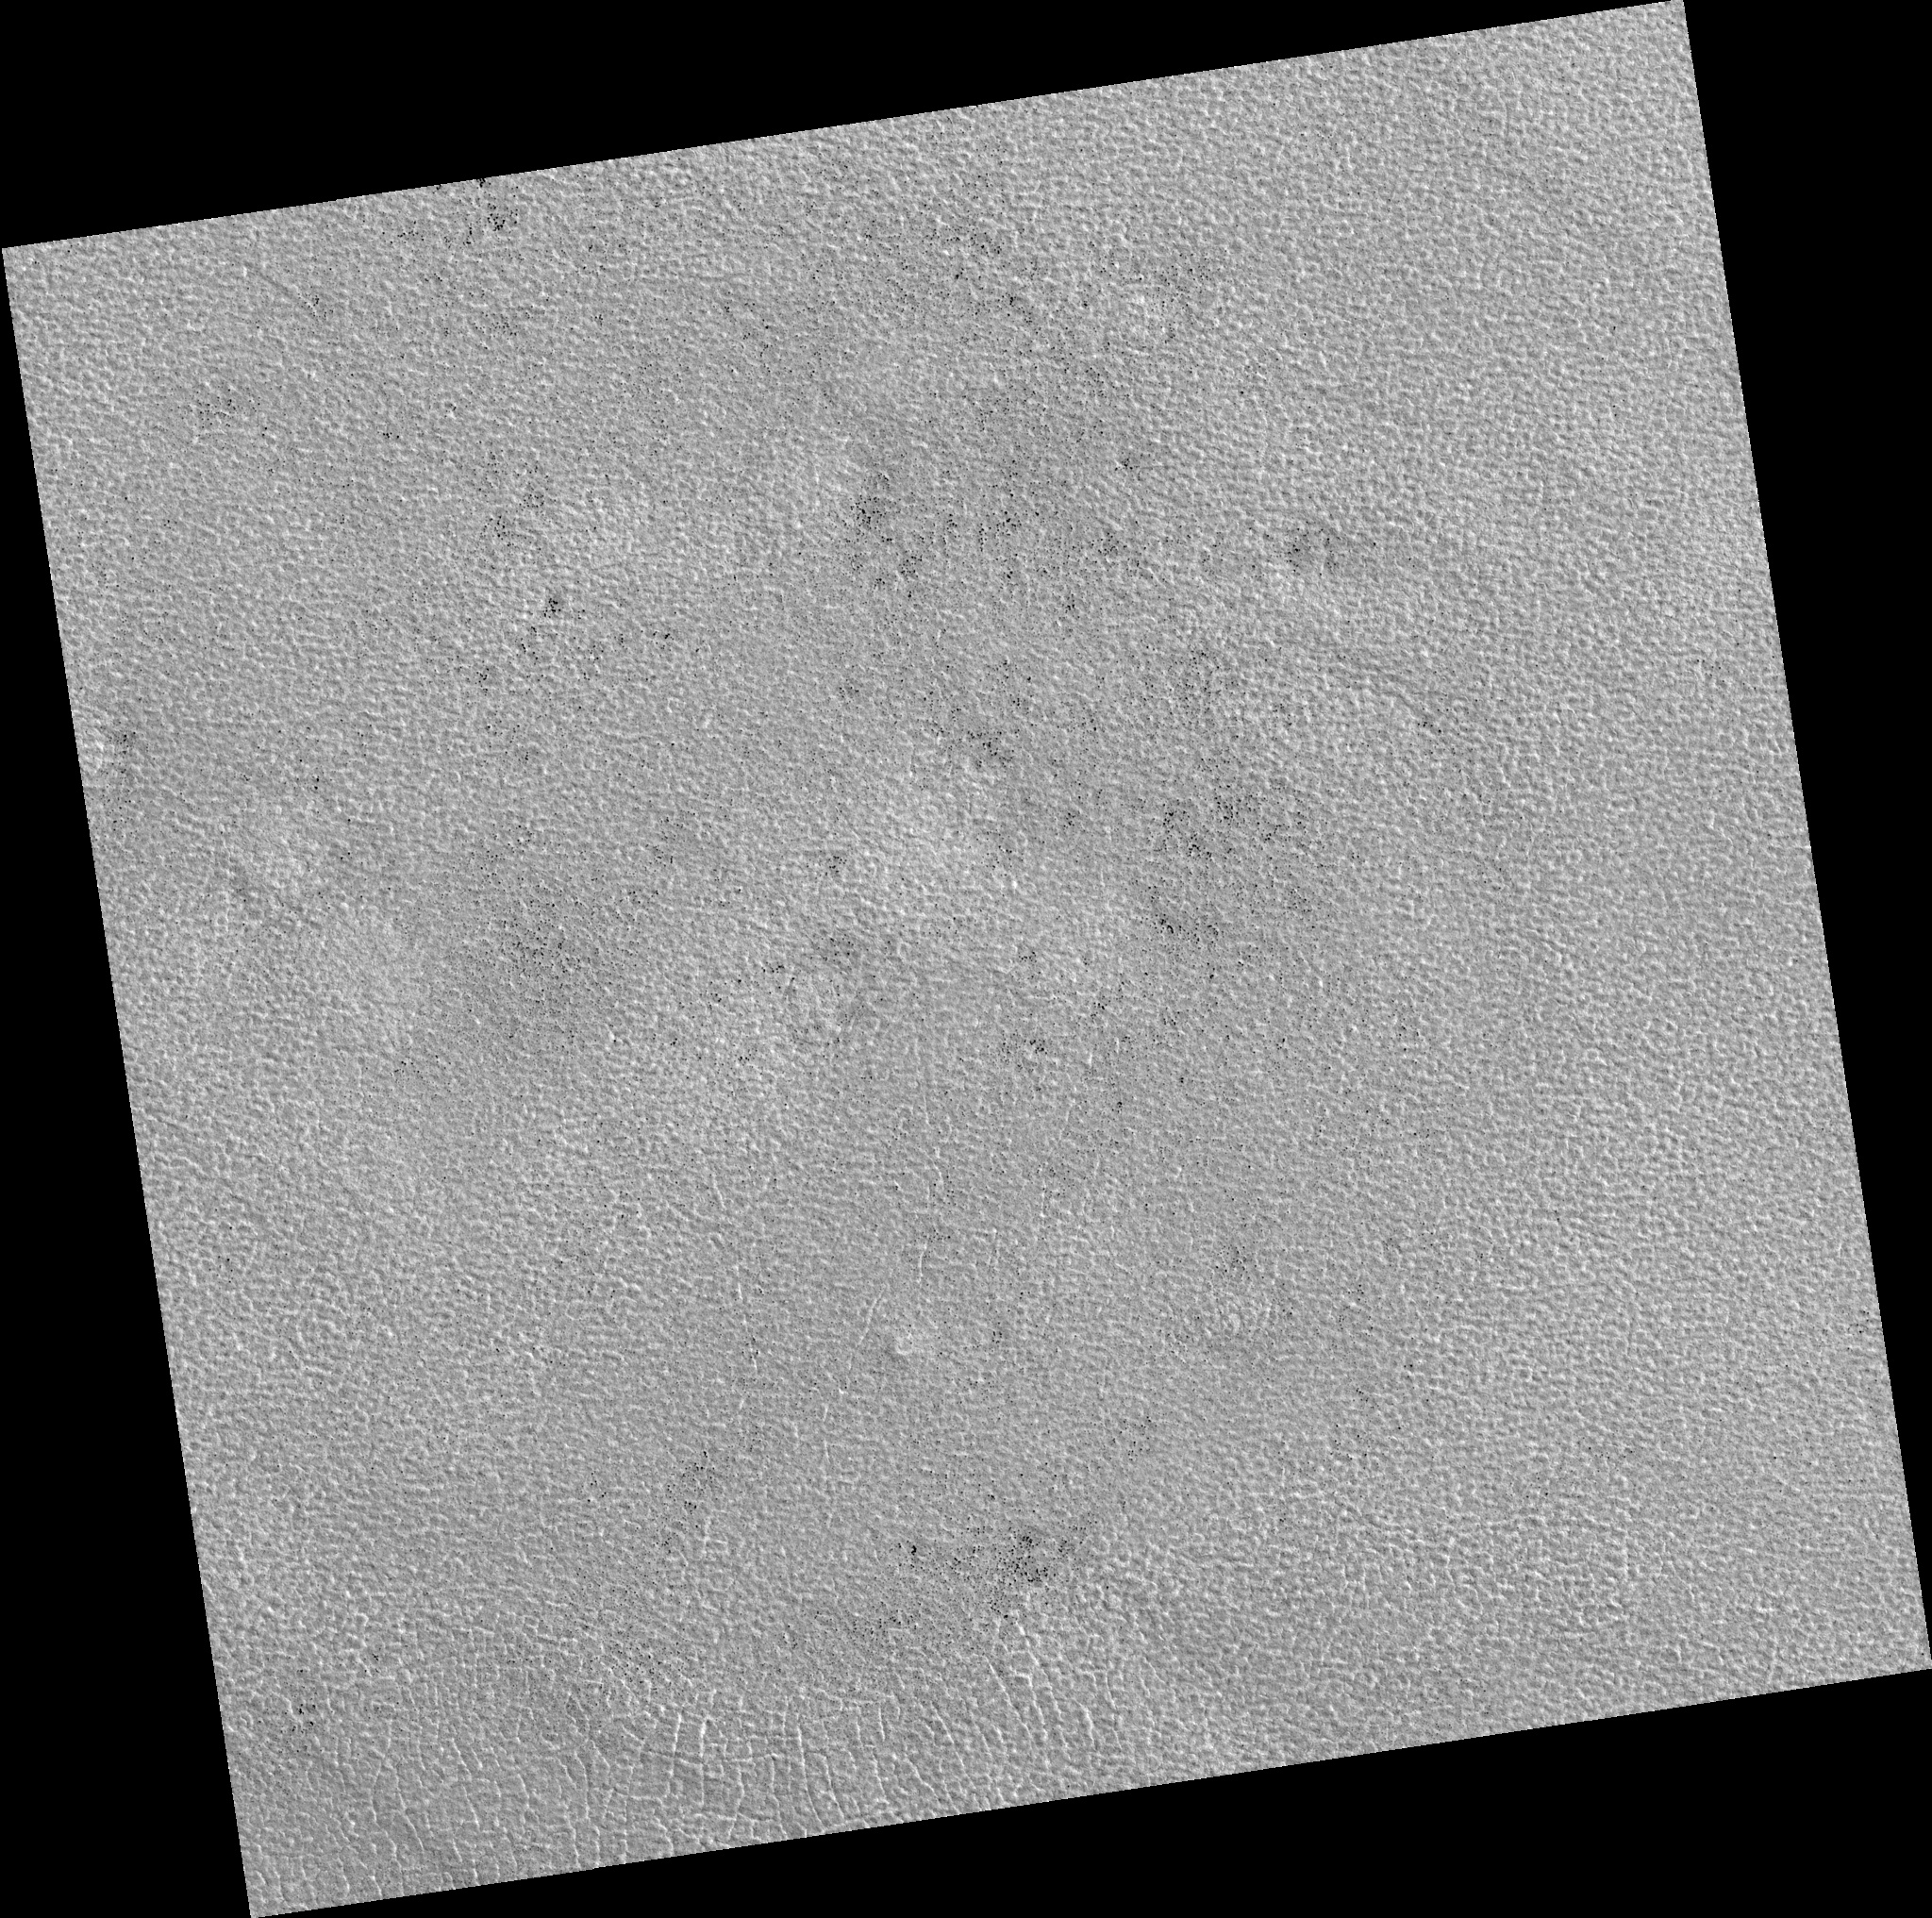

Northern Plains

Image PSP_001491_2465 was taken by the High Resolution Imaging Science Experiment (HiRISE) camera onboard the Mars Reconnaissance Orbiter spacecraft on November 20, 2006. The complete image is centered at 66.4 degrees latitude, 43.8 degrees East longitude. The range to the target site was 312.9 km (195.6 miles). At this distance the image scale is 31.3 cm/pixel (with 1 x 1 binning) so objects ~94 cm across are resolved. The image shown here has been map-projected to 25 cm/pixel. The image was taken at a local Mars time of 3:07 PM and the scene is illuminated from the west with a solar incidence angle of 58 degrees, thus the sun was about 32 degrees above the horizon. At a solar longitude of 138.3 degrees, the season on Mars is Northern Summer.

NASA’s Jet Propulsion Laboratory, a division of the California Institute of Technology in Pasadena, manages the Mars Reconnaissance Orbiter for NASA’s Science Mission Directorate, Washington. Lockheed Martin Space Systems, Denver, is the prime contractor for the project and built the spacecraft. The High Resolution Imaging Science Experiment is operated by the University of Arizona, Tucson, and the instrument was built by Ball Aerospace and Technology Corp., Boulder, Colo.

Credit: NASA/JPL/Univ. of Arizona